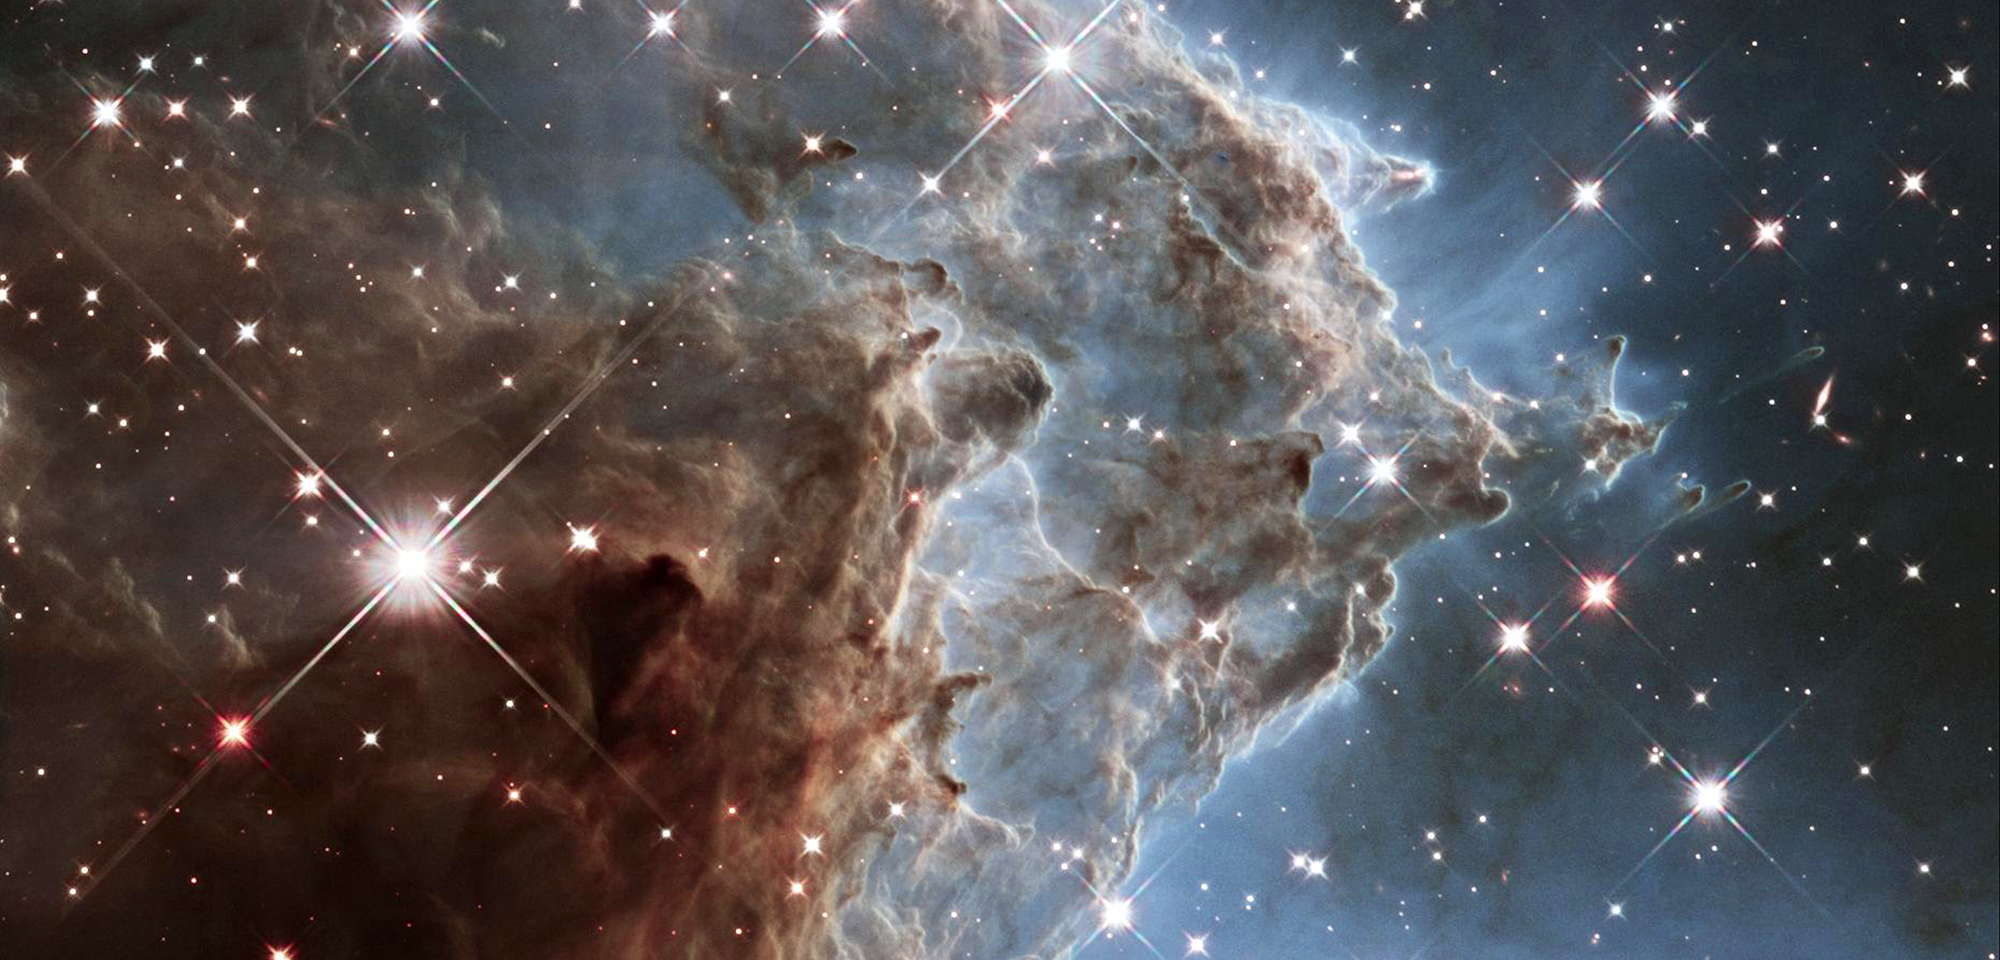

Pillars in the Monkey Head Nebula

The Monkey Head Nebula is a region of star birth located 6,400 light-years away. It is also known as NGC 2174 and Sharpless Sh2-252. In 2014, astronomers using Hubble's powerful infrared vision imaged a small portion of the nebula in the area of the monkey's "eye."

The nebula is mostly composed of hydrogen gas. The cloud is sculpted by ultraviolet light carving into the cool hydrogen gas and dust. As the interstellar dust particles are warmed from the radiation from the stars in the center of the nebula, they heat up and begin to glow at infrared wavelengths.

This Hubble mosaic unveils a collection of carved knots of gas and dust silhouetted against glowing gas. Massive, newly formed stars near the center of the nebula (and toward the right in this image) are blasting away at dust within the nebula. Ultraviolet light from these bright stars helps sculpt the dust into giant pillars.

The prime source of energy in the nebula is the massive, hot star named HD 42088, which is outside the Hubble image field. This star has a mass 30 times that of the Sun and a surface temperature 6 times greater. Such stars emit extraordinary amounts of ultraviolet radiation. The high-energy particles in these stars' outer atmospheres are being blown away in high-speed "stellar winds."

The ultraviolet radiation causes the nebula to shine. In combination with the stellar wind, this radiation also causes the nebula to expand. Dust and gas are being evaporated and scattered by the energy from the hot star. Where there is a very dense condensation, a pillar is formed pointing toward the star, because the knot shields the material behind it.

If the knot is dense enough, rather than scattering, it may be pushed to collapse into a new star. Such an event is occurring in a pillar above center right of the image. This cannot be seen in visible light, because those wavelengths are blocked by the pillar's dust. The new star will eventually shed its dusty cocoon and emerge to be seen in optical wavelengths.

Using a variety of observations including those from Hubble, scientists are studying the whole nebular region to understand the progression of star formation across it. Of particular interest are the embedded contents of the pillars and the generation from which they originated.

Constellation: Orion

Distance: 6,400 light-years (2,000 parsecs)

Instrument: Wide Field Camera 3/IR

Image Filters: F105W (Y), F125W (J), F160W (H)

Credit: Image: NASA, ESA, Hubble Heritage Project